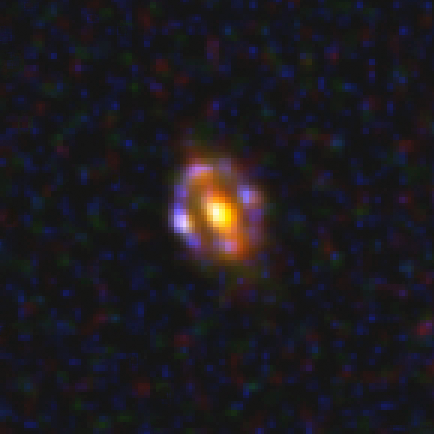

Most Distant Gravitational Lens J1000+0221

This NASA Hubble Space Telescope photo shows the most distant gravitational lens yet discovered. The glow at the center of the image is the central regions of a normal galaxy. By chance it is precisely aligned with a much more remote, young, star-forming galaxy. The light from the more distant object is bent around the nearer object by the closer galaxy's strong gravitational pull to form a ring of multiple images.

Credit: NASA, ESA, and A. van der Wel (Max Planck Institute for Astronomy)